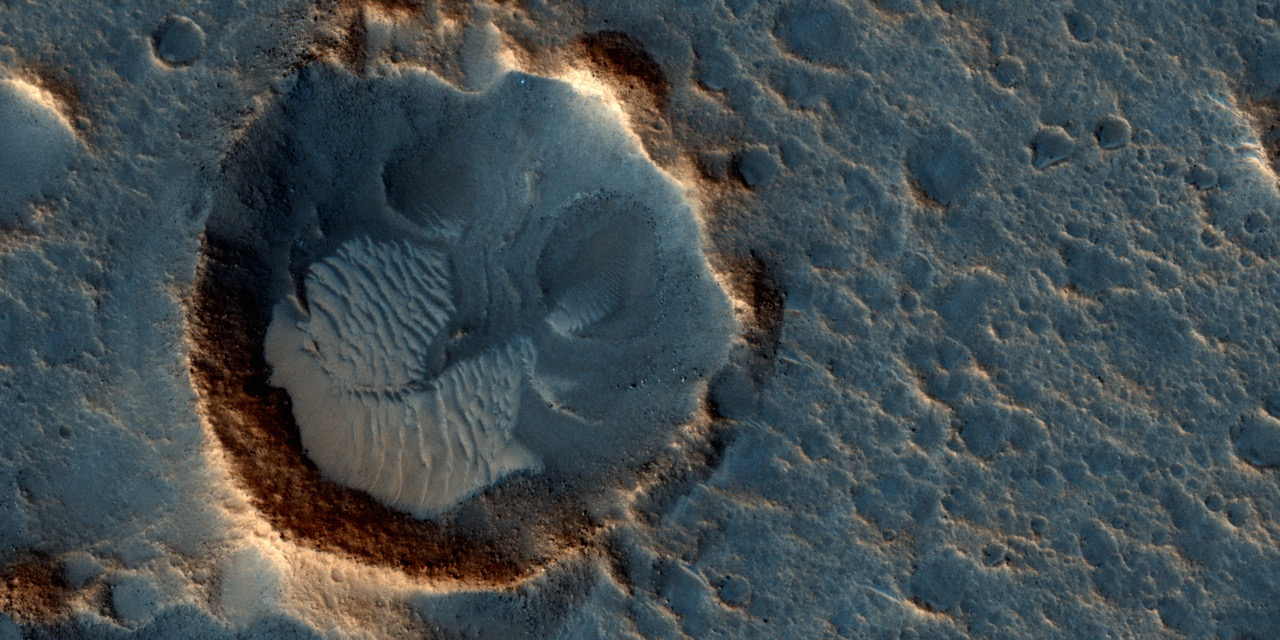

The Ares 3 Landing Site: Where Science Fact Meets Fiction

Figure 1

This image from the High Resolution Imaging Science Experiment (HiRISE) camera on NASA’s Mars Reconnaissance Orbiter shows a location on Mars associated with the best-selling novel and Hollywood movie, “The Martian.”

This area is in the Acidalia Planitia region. In the novel and the movie, it is the landing site of a crewed mission named Ares 3. For the story’s central character, Acidalia Planitia is within driving distance from where NASA’s Mars Pathfinder, with its Sojourner rover, landed in 1997.

An initial HiRISE image of the site was taken in April 2015 and is online at http://hirise.lpl.arizona.edu/ESP_040776_2115. A second one was taken May 17, 2015, and is shown here. Figure 1 is a stereo combination of the two, appearing three-dimensional when viewed through blue-red glasses with the red lens on the left

One of the main objectives of the HiRISE camera is to carry out “monitoring science”, which involves taking images of certain areas of high scientific interest on regular intervals. The team usually does so to monitor a seasonal or recurring process such as seasonal changes in carbon-dioxide ice near the poles, dune movement or recurring flow-like features on some slopes. HiRISE also takes repeated images of areas with active rovers, such as Curiosity, to help plan safe routes toward areas of high scientific interest.

Another key responsibility for the HiRISE camera is to provide information for use in selection of landing sites for future missions. One technique is to image a site of interest at least twice when the weather conditions are similar, but with a small difference in viewing angle, much like what you would experience if you looked at something with only your right eye, then looked at it again with the left. By doing this, we are able to build a stereo view of the site, providing a chance to identify high and low points in the site more effectively. This resulting 3-D information can combined with elevation data from laser altimeters to create a highly accurate “digital terrain model” or DTM for short.

DTMs allow researchers to view the locations in 3-D and to analyze them by measuring the exact height of features that could be hazardous to the future mission, such as large boulders or small impact craters. DTMs from HiRISE were a key factor in choosing the landing site for NASA’s Curiosity Mars rover in Gale Crater and are being used to evaluate sites under consideration for the NASA’s 2016 InSight Mars lander and Mars 2020 rover missions.

The location of the site in this image is 31.3 degrees north latitude, 331.3 degrees east latitude. The image is an excerpt from HiRISE observation ESP_041277_2115.

The University of Arizona, Tucson, operates HiRISE, which was built by Ball Aerospace & Technologies Corp., Boulder, Colorado. NASA’s Jet Propulsion Laboratory, a division of the California Institute of Technology in Pasadena, manages the Mars Reconnaissance Orbiter Project for NASA’s Science Mission Directorate, Washington. Lockheed Martin Space Systems, Denver, built the orbiter and collaborates with JPL to operate it.

Credit: NASA/JPL-Caltech/Univ. of Arizona